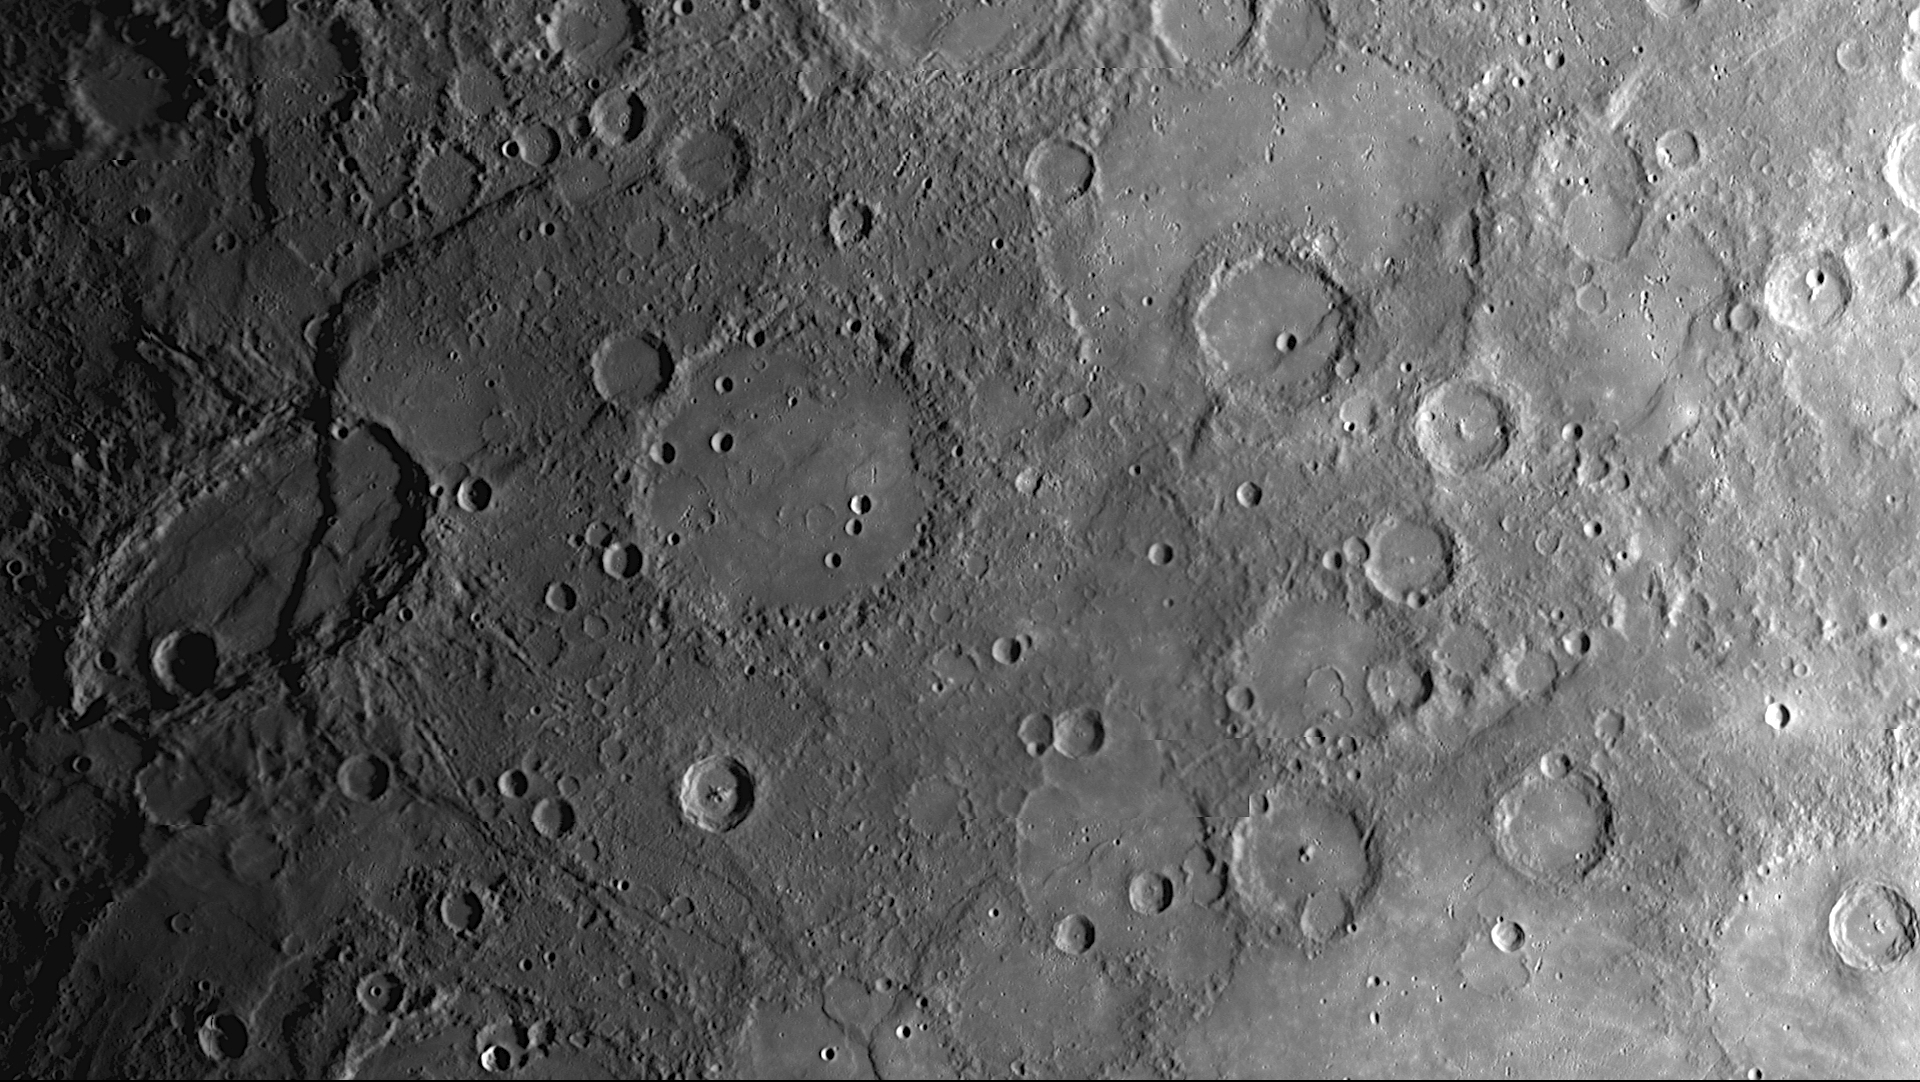

Revisiting Some of MESSENGER’s Early Discoveries and Anticipating More in 2011

When MESSENGER first flew by Mercury on January 14, 2008, MDIS acquired images of a large portion of Mercury’s surface that had never previously been seen by spacecraft. This mosaic of NAC images shows some of the geologic features discovered during that first flyby that have been subsequently named: the curving cliff face of Beagle Rupes, the elongated crater Sveinsdottir, and the craters Izquierdo and Kunisada flooded with lava.

This year, the MESSENGER spacecraft is positioned once again to visit the Solar System’s innermost planet. However, this time, the spacecraft won’t just pass by. On March 18, 2011, a 15-minute maneuver will place MESSENGER in orbit about Mercury, making it the first spacecraft ever to do so. The MESSENGER mission will then begin an extensive year-long science campaign to unravel Mercury’s mysteries. 2011 promises to be an exciting year of further discoveries for the MESSENGER mission.

Date Acquired: January 14, 2008
Instrument: Narrow Angle Camera (NAC) of the Mercury Dual Imaging System (MDIS)
Scale: Izquierdo crater is 170 kilometers (106 miles) in diameter

These images are from MESSENGER, a NASA Discovery mission to conduct the first orbital study of the innermost planet, Mercury. For information regarding the use of images, see the MESSENGER image use policy.

Credit: NASA/Johns Hopkins University Applied Physics Laboratory/Carnegie Institution of Washington